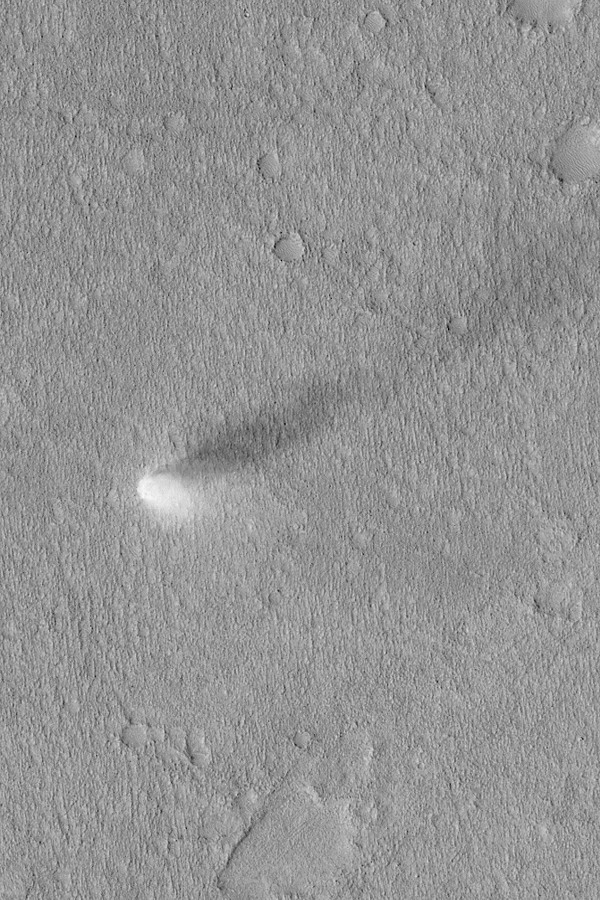

Summertime Dust Devil

MGS MOC Release No. MOC2-464, 26 August 2003

Dust devils are spinning, columnar vortices of air that move across a landscape, picking up dust as they go. They are common occurrences during summer on Mars. This Mars Global Surveyor (MGS) Mars Orbiter Camera (MOC) image, acquired during northern summer, shows a dust devil in the Phlegra region of Mars near 32.0°N, 182.1°W. Sunlight illuminates the scene from the lower left; the dust devil is casting a columnar shadow toward the upper right. Some dust devils on Mars make streaks as they disrupt the fine coating of dust on the surface–but others do not make streaks. This one did not make a streak. The view shown here is 3 km (1.9 mi) wide.

Credit: NASA/JPL/Malin Space Science Systems